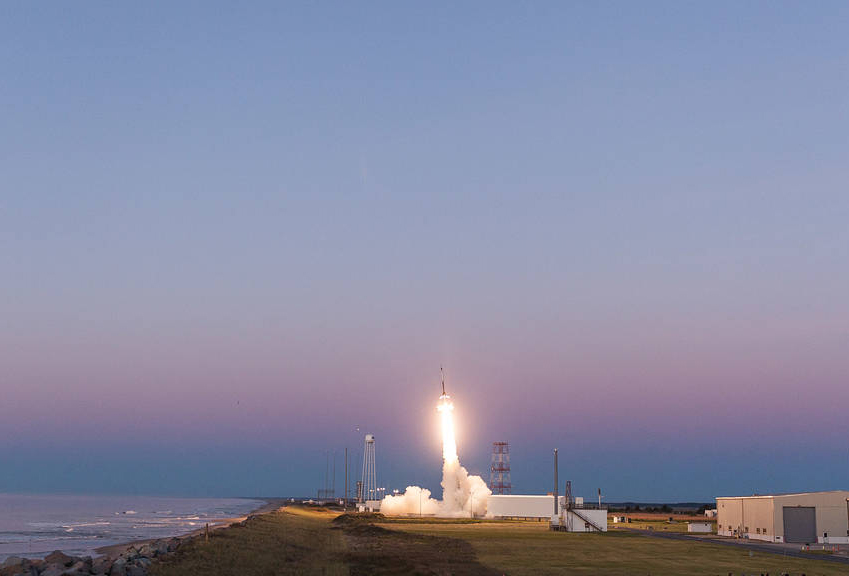

SubTec-7 Gives New Technologies a Flight Test

NASA successfully launched the SubTec-7 payload on a Black Brant IX suborbital sounding rocket at 5:45 a.m. EDT, May 16, from the NASA's Wallops Flight Facility. The payload flew to an altitude of about 154 miles before descending by parachute and landing in the Atlantic Ocean. SubTec-7 provided a flight test for more than 20 technologies to improve sounding rocket and spacecraft capabilities. Good data was received during the flight. The payload has been recovered.

Credit: NASA/Wallops